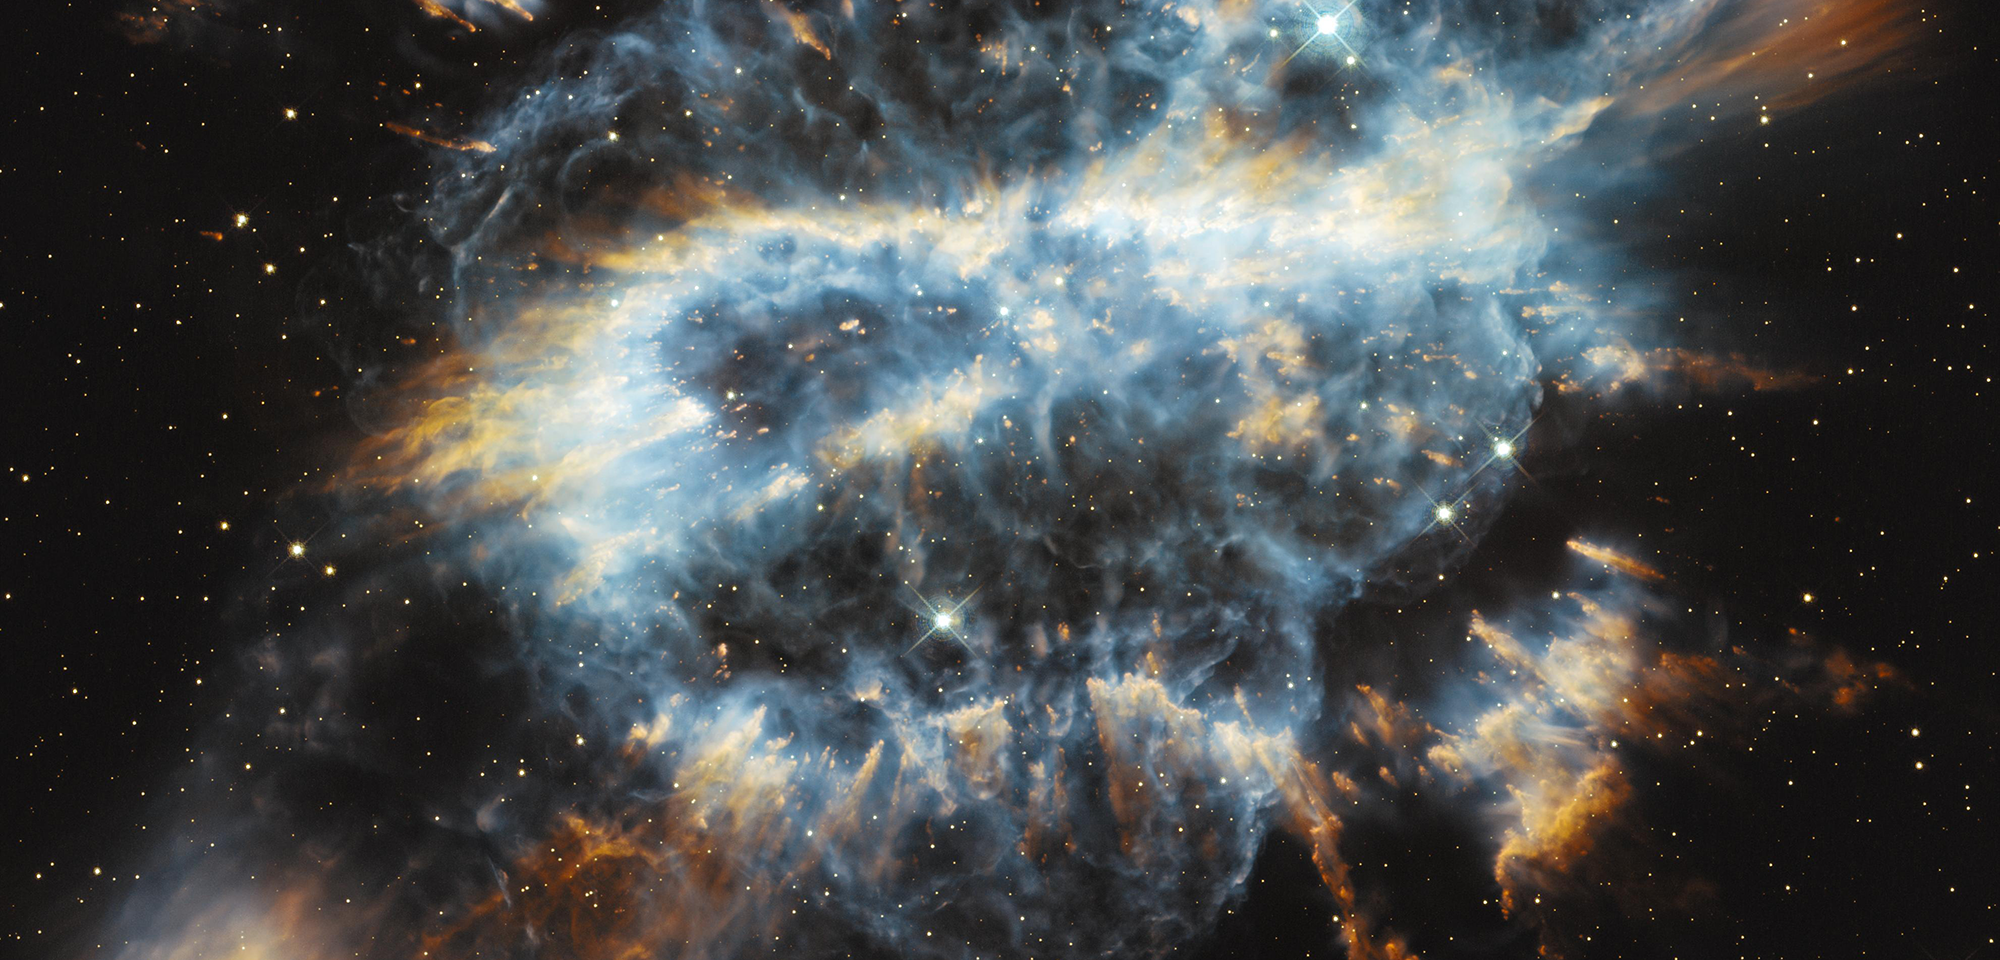

Planetary Nebula NGC 5189

Planetary nebulae represent the final, brief stage in the life of a medium-sized star like our Sun. While consuming the last of the fuel in its core, the dying star expels a large portion of its outer envelope. This material is then illuminated by the ultraviolet radiation from the stellar remnant, producing glowing clouds of gas that can show complex structure.

A spectacular example of this beautiful complexity is seen in the bluish lobes of NGC 5189. Most of the nebula is knotty and filamentary in its structure. As a result of the mass-loss process, the planetary nebula has been created with two nested structures, tilted with respect to each other, that expand away from the center in different directions. The bright golden ring that twists and tilts through the nebula is made up of a large collection of radial filaments and cometary knots. These are usually formed by the combined action of photo-ionizing radiation and stellar winds.

The nebula is located 1,800 light-years away in the southern constellation Musca. Hubble's image is the most detailed yet made of this object. Its double bipolar or quadrupolar structure could be explained by the presence of a second star orbiting the central star and influencing the pattern of mass ejection during its nebula-producing death throes. The remnant of the central star, having lost much of its mass, now lives its final days as a white dwarf. However, there is no visual candidate for the possible companion.

The name "planetary nebulae" originated with astronomers who studied them through early telescopes with little magnification and optics that were far from sharp. The brightly colored nebulae are often roughly spherical, and many appear green or blue like Uranus and Neptune at lower resolution, so their appearance evoked that of the giant planets in the outer solar system. Many do look somewhat planet-like, but not NGC 5189. This nebula forms a dramatic reverse S-shape.

Planetary nebulae tell us about the possible fate of the Sun, which may form such a nebula when it runs out of fuel in a little over 5 billion years. In 2012, Sze-Ning Chong of Japan's Kagoshima University and collaborators used Hubble data to study the three-dimensional shapes of 20 complex planetary nebulae, including NGC 5189, and determined that a multipolar nebula with at least three pairs of lobes could explain many of the features in NGC 5189.

In 2014, Graziela R. Keller of the University of Sao Paulo in Brazil also used Hubble data to study the characteristics of the light and wind emitted from planetary nebulae, including NGC 5189. She studied the chemical composition of NGC 5189's central star and discovered significantly more nitrogen than previously estimated. The larger amount of nitrogen suggests that the star went through an outburst phase that contributed to the formation of the complex structure seen in the image. The different lobes may each come from a separate outburst in the distant past.

Constellation: Musca

Distance: 1,800 light-years

Instrument: Wide Field Camera 3/UVIS

Image Filters: 502N ([O III]), F657N (H-alpha+[N II]), F673N [S II], F606W (V), F814W (I)

Credit: NASA, ESA, and the Hubble Heritage Team (STScI/AURA)